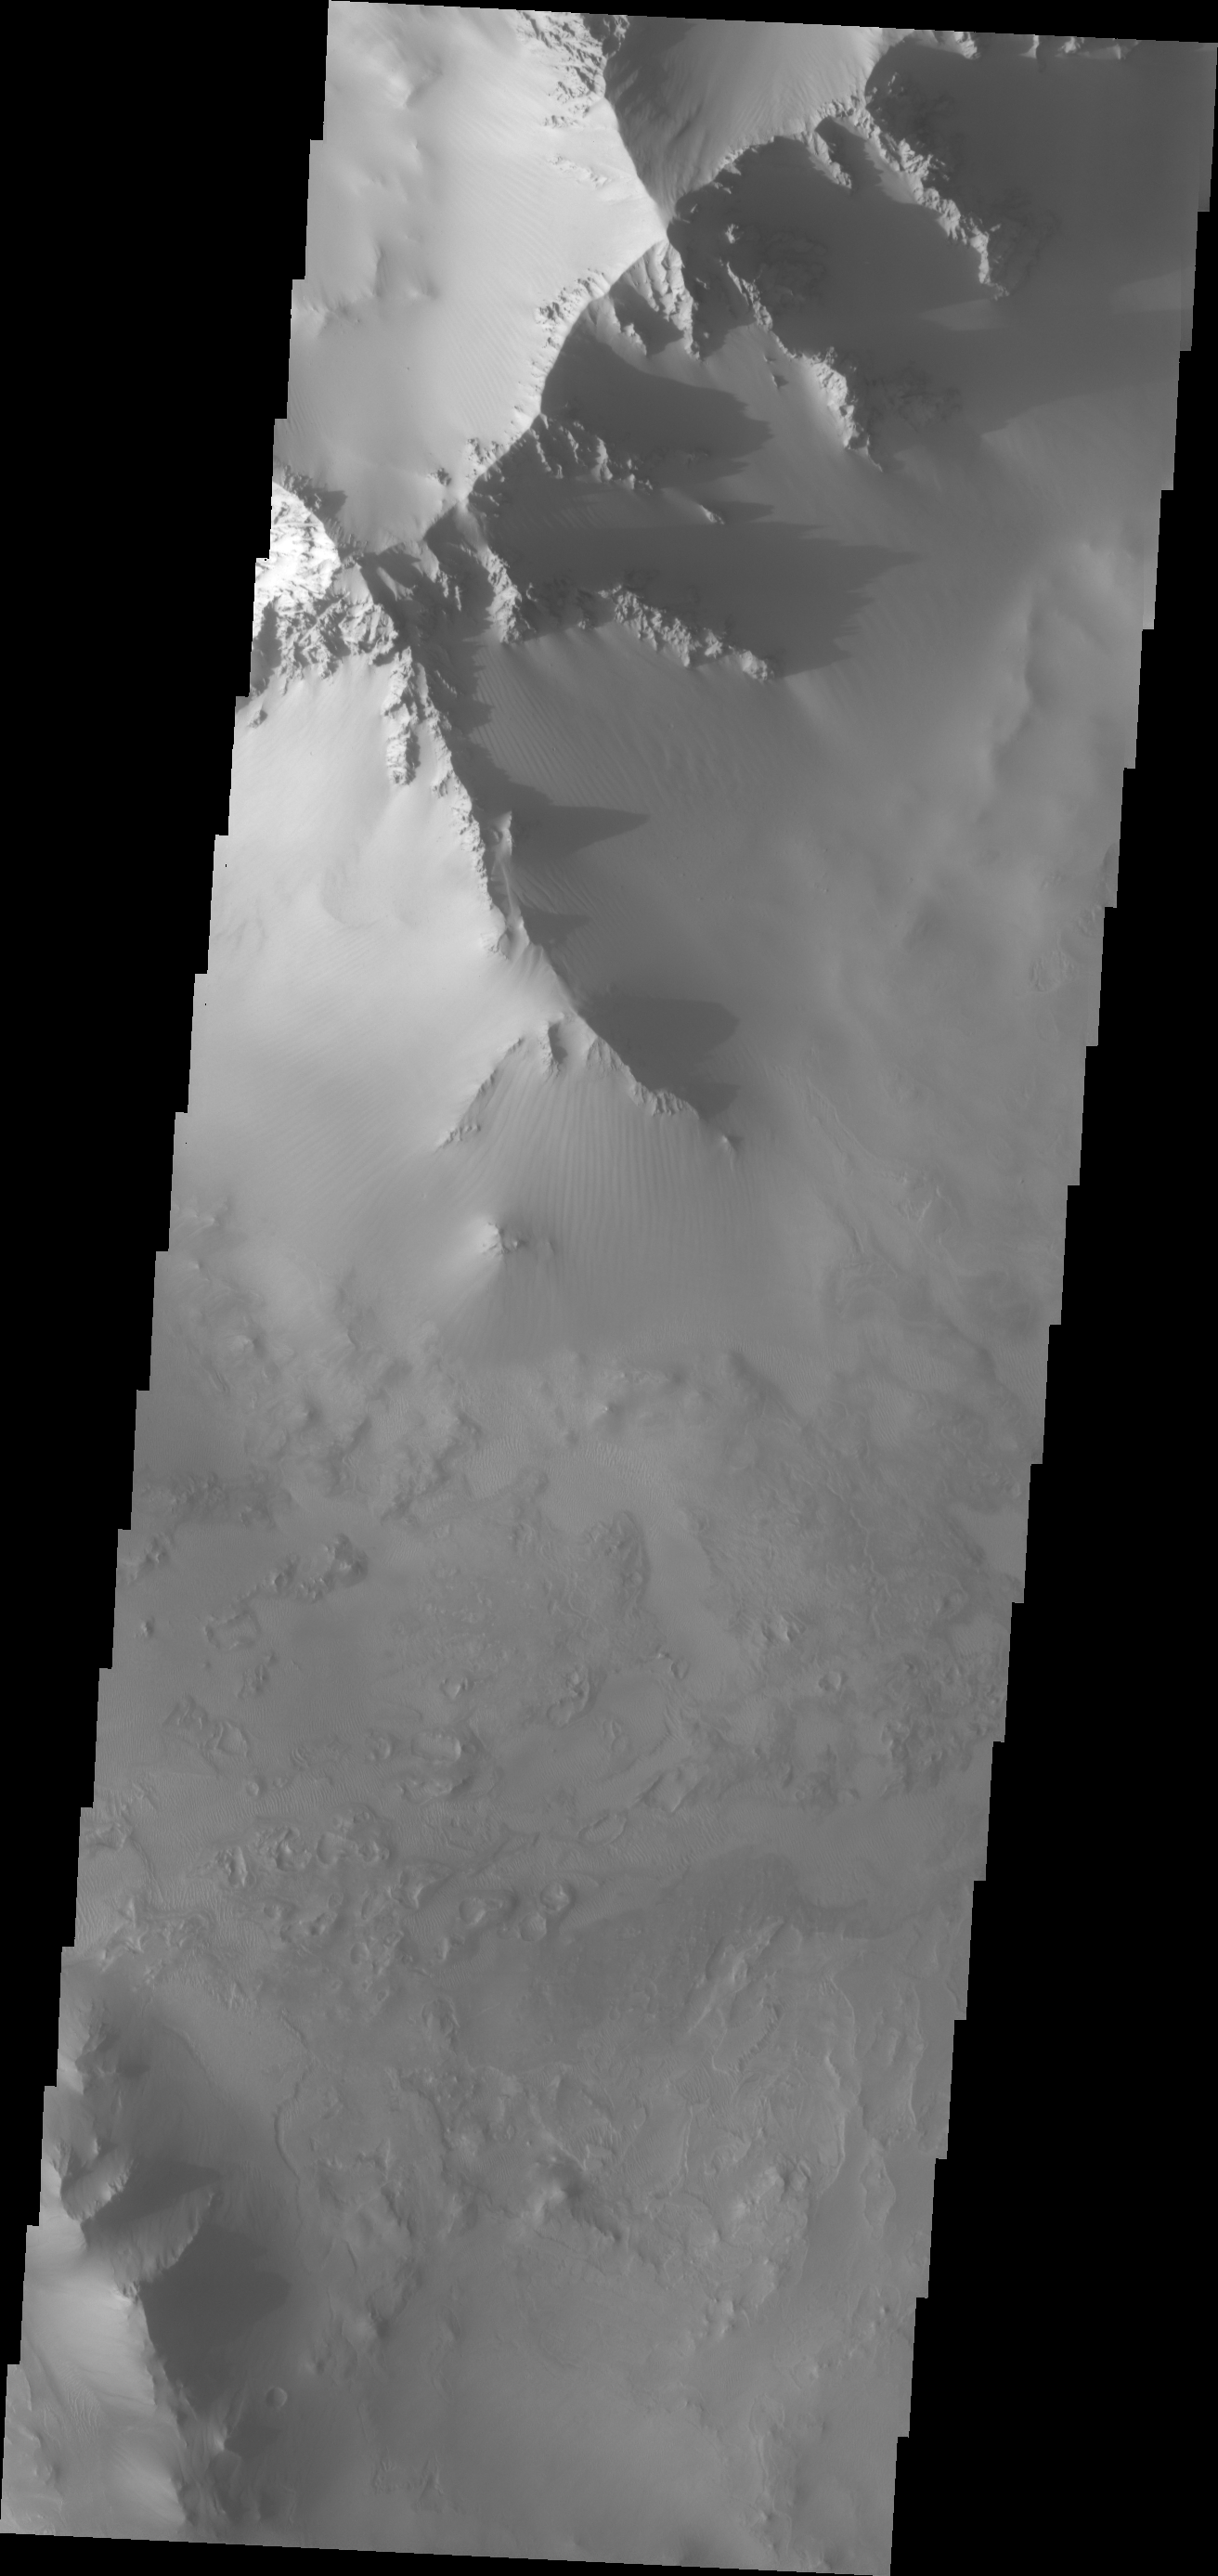

Canyon Ridges

These majestic ridges and their shadows mark the boundary between the Valles Marineris canyon system and Noctis Labyrinthus.

Image information: VIS instrument. Latitude -7.3N, Longitude 266.7E. 18 meter/pixel resolution.

Please see the THEMIS Data Citation Note for details on crediting THEMIS images.

Note: this THEMIS visual image has not been radiometrically nor geometrically calibrated for this preliminary release. An empirical correction has been performed to remove instrumental effects. A linear shift has been applied in the cross-track and down-track direction to approximate spacecraft and planetary motion. Fully calibrated and geometrically projected images will be released through the Planetary Data System in accordance with Project policies at a later time.

NASA’s Jet Propulsion Laboratory manages the 2001 Mars Odyssey mission for NASA’s Office of Space Science, Washington, D.C. The Thermal Emission Imaging System (THEMIS) was developed by Arizona State University, Tempe, in collaboration with Raytheon Santa Barbara Remote Sensing. The THEMIS investigation is led by Dr. Philip Christensen at Arizona State University. Lockheed Martin Astronautics, Denver, is the prime contractor for the Odyssey project, and developed and built the orbiter. Mission operations are conducted jointly from Lockheed Martin and from JPL, a division of the California Institute of Technology in Pasadena.

Credit: NASA/JPL/ASU